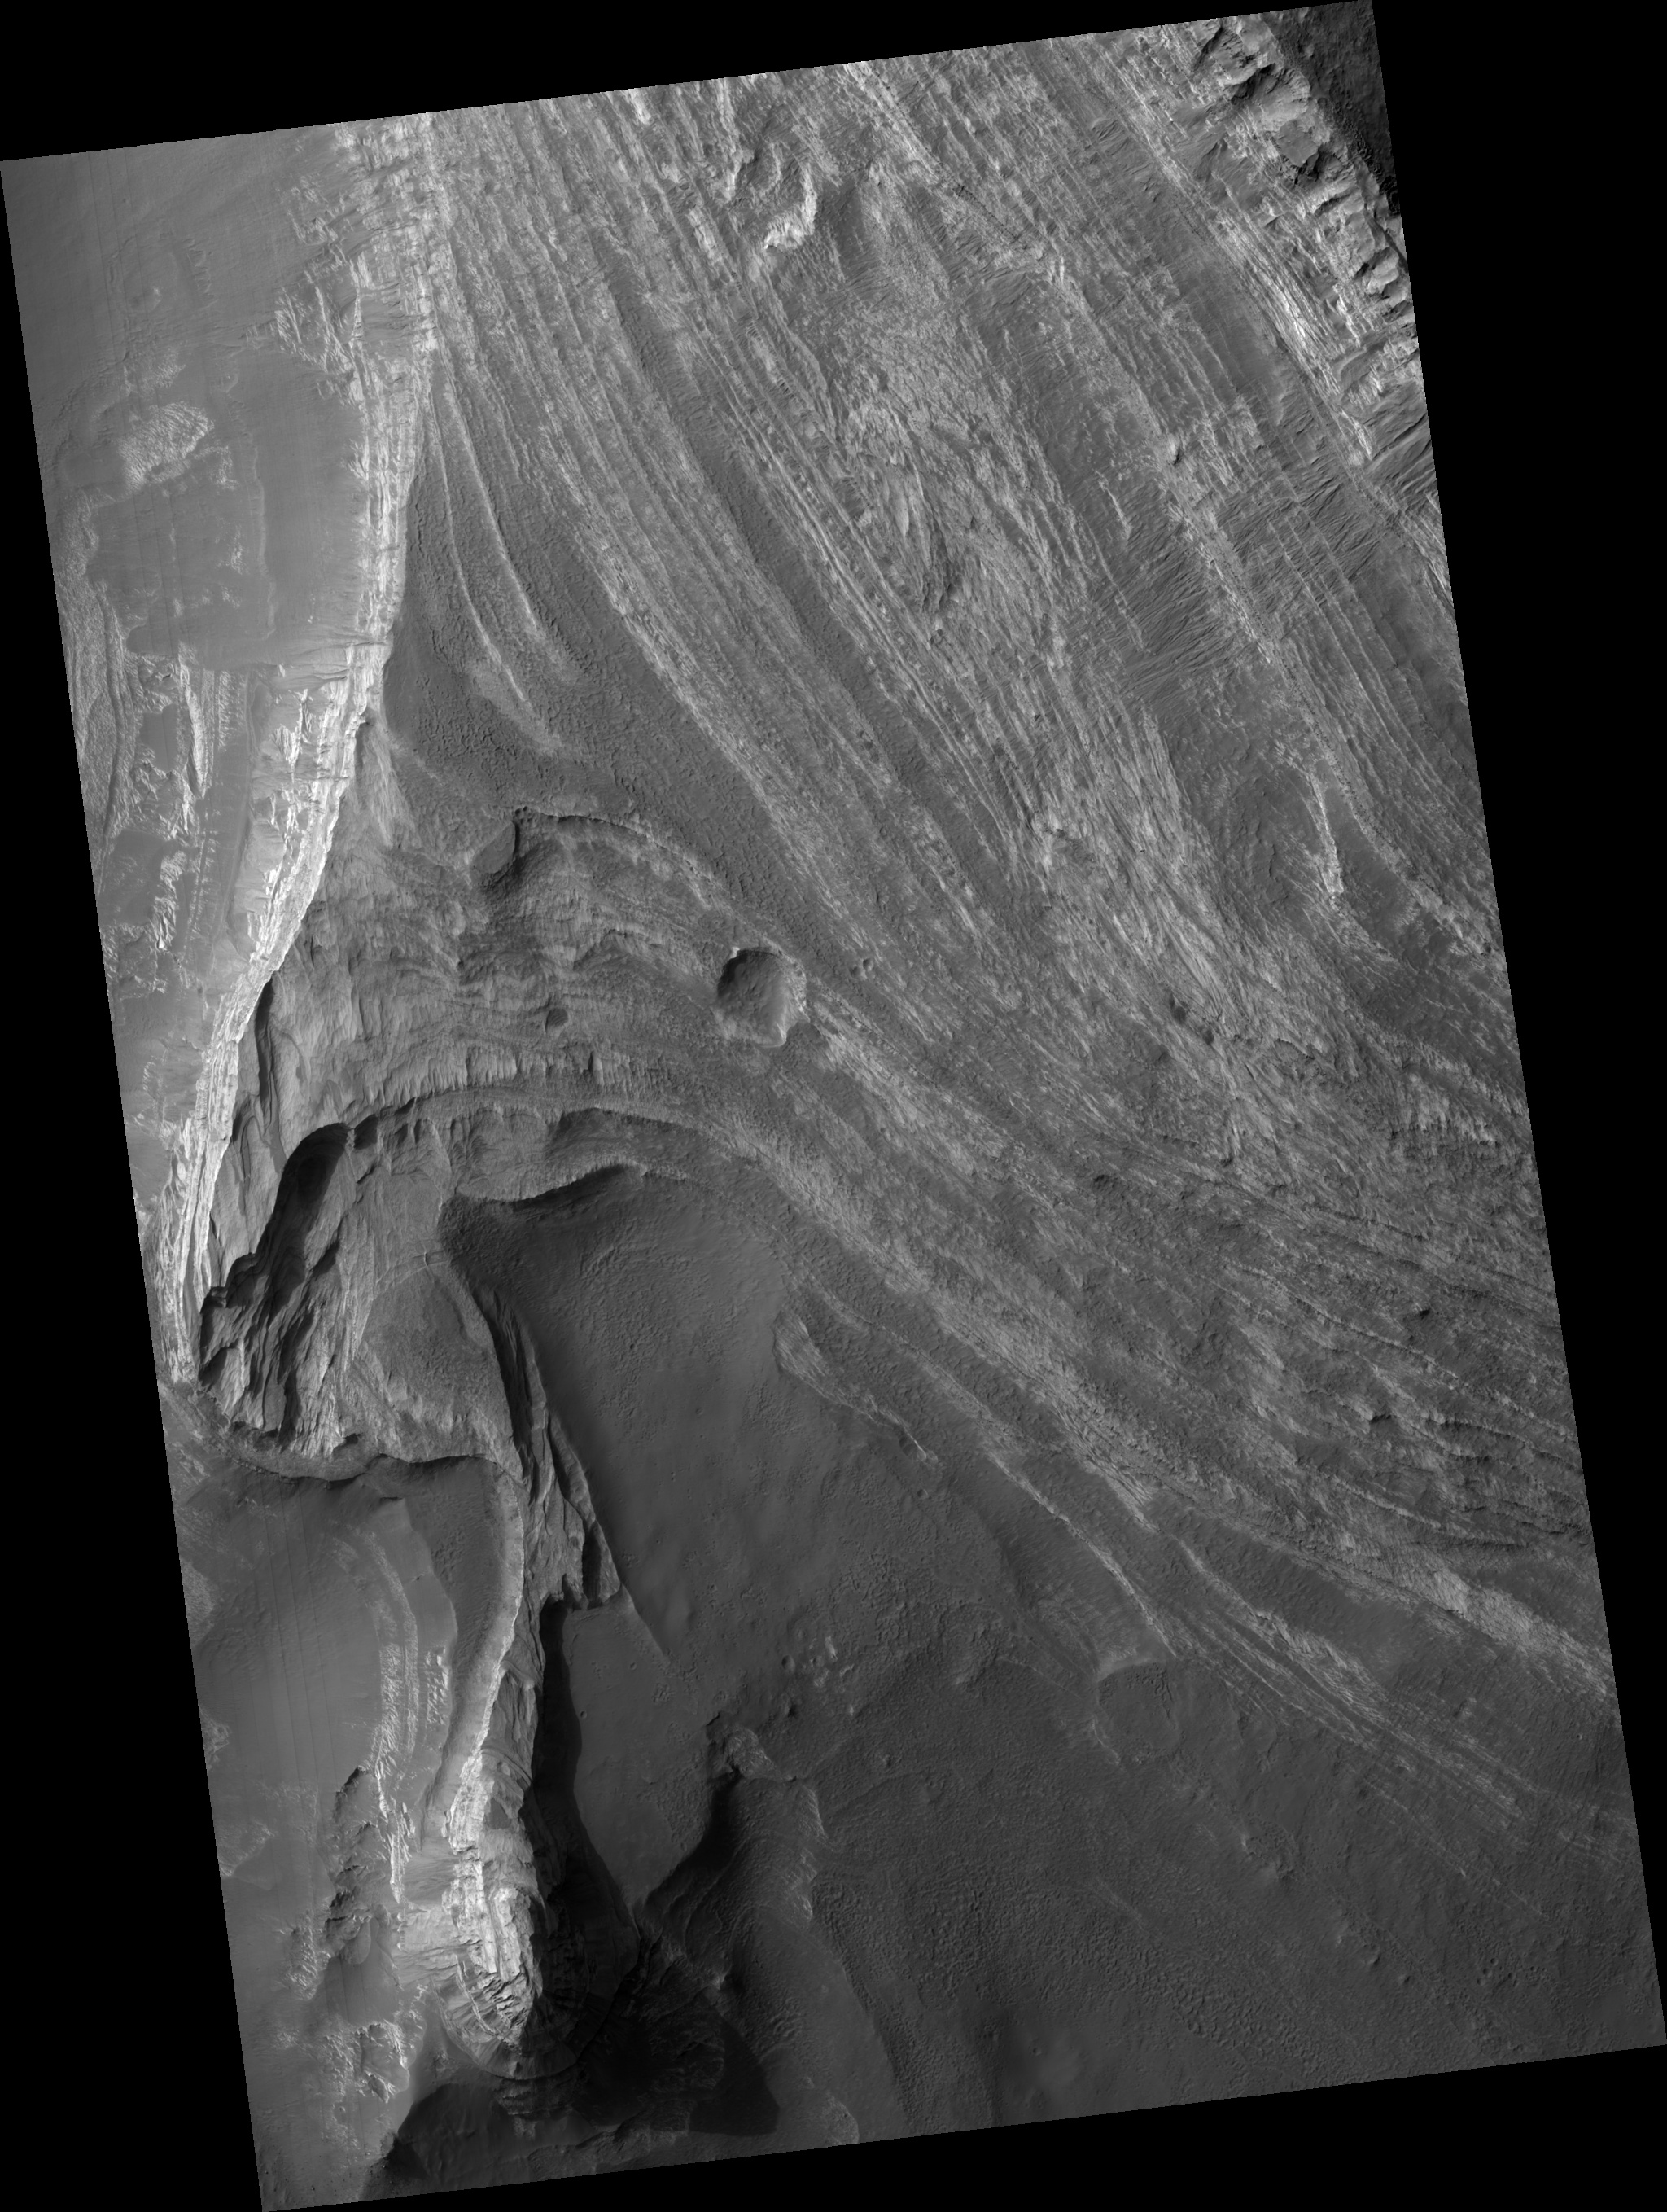

Layered Deposits in Terby

Terby Crater is a large (diameter ~165 km), Noachian-aged crater located on the northern rim of the Hellas impact basin (28ºS, 74.1ºE).

Terby hosts a very impressive sequence of predominantly light-toned layered deposits, up to 2.5 km thick that are banked along its northern rim and extend toward the center of the crater.

This image shows a stack of layered rocks as they are exposed westward facing scarp. The layered sequence consists of many beds that are repetitive, relatively horizontal and laterally continuous on a kilometer scale. Many beds are strongly jointed and fractured and exhibit evidence of small-scale wind scour.

The light-toned layers are typically at least partially covered with dark mantling material that obscures the layers as well as debris and numerous, meter-scale boulders that have cascaded down slope. The processes responsible for formation of these layers remain a mystery, but could include deposition in water, by the wind, or even volcanic activity.

This HiRISE image is a proposed landing site for the Mars Science Laboratory (MSL) in Terby Crater.

Observation Geometry
Image PSP_001662_1520 was taken by the High Resolution Imaging Science Experiment (HiRISE) camera onboard the Mars Reconnaissance Orbiter spacecraft on 03-Dec-2006. The complete image is centered at -27.6 degrees latitude, 74.2 degrees East longitude. The range to the target site was 258.1 km (161.3 miles). At this distance the image scale is 25.8 cm/pixel (with 1 x 1 binning) so objects ~77 cm across are resolved. The image shown here has been map-projected to 25 cm/pixel and north is up. The image was taken at a local Mars time of 03:40 PM and the scene is illuminated from the west with a solar incidence angle of 68 degrees, thus the sun was about 22 degrees above the horizon. At a solar longitude of 144.9 degrees, the season on Mars is Northern Summer.

NASA’s Jet Propulsion Laboratory, a division of the California Institute of Technology in Pasadena, manages the Mars Reconnaissance Orbiter for NASA’s Science Mission Directorate, Washington. Lockheed Martin Space Systems, Denver, is the prime contractor for the project and built the spacecraft. The High Resolution Imaging Science Experiment is operated by the University of Arizona, Tucson, and the instrument was built by Ball Aerospace and Technology Corp., Boulder, Colo.

Credit: NASA/JPL/Univ. of Arizona